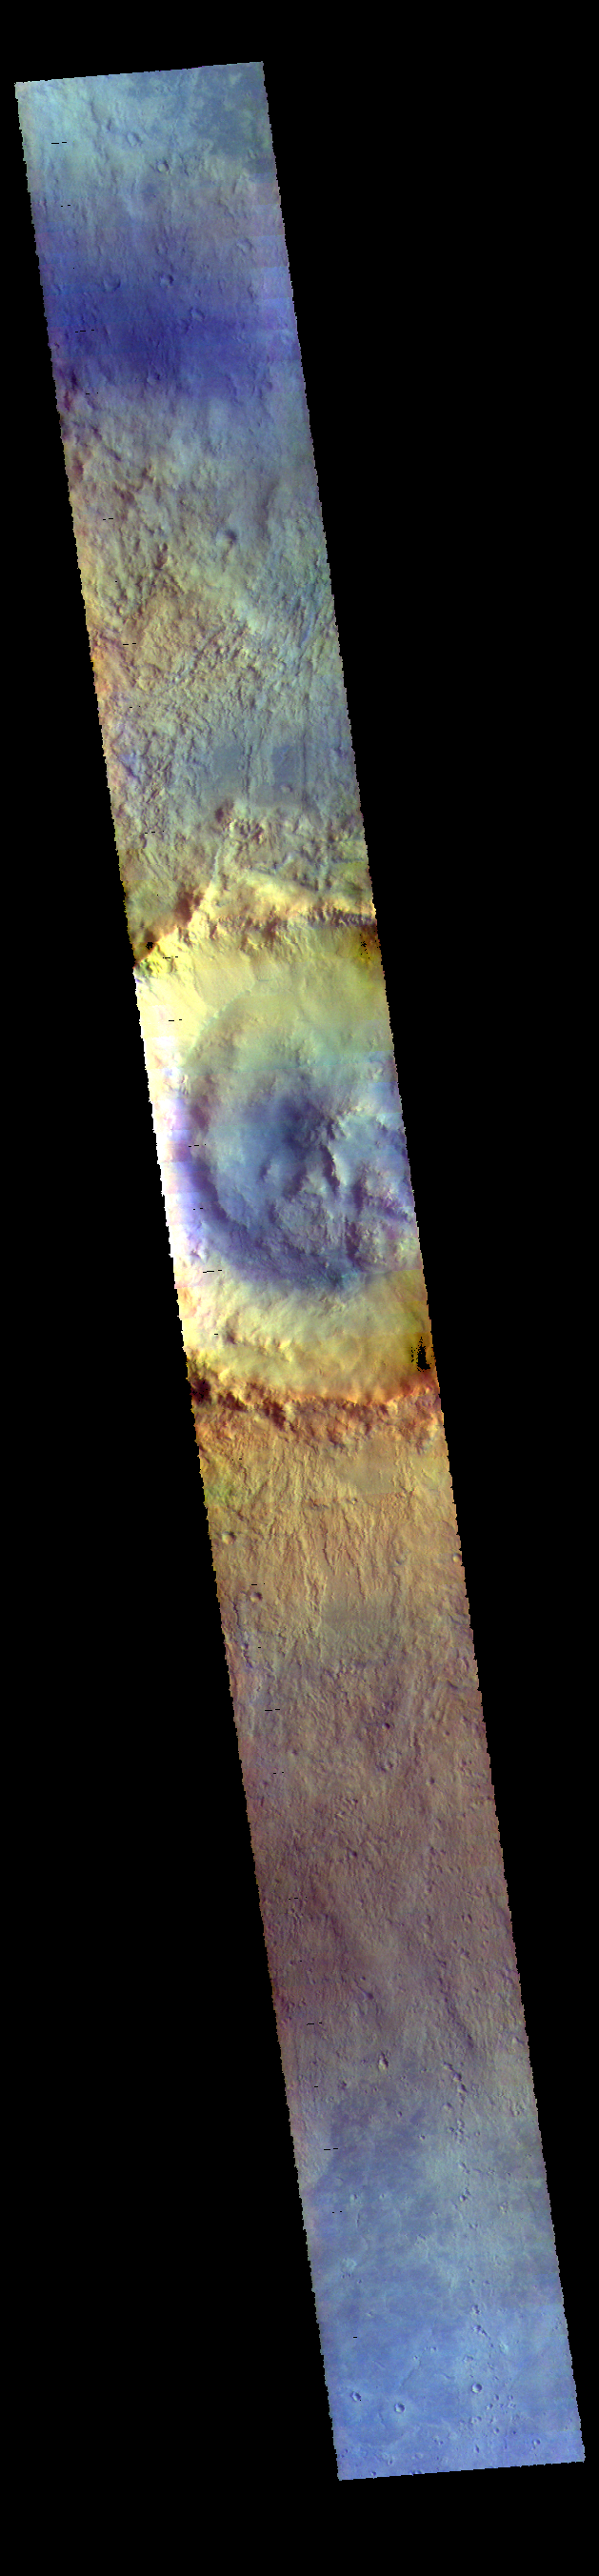

Bonestell Crater – False Color

This VIS image shows Bonestell Crater located in Acidalia Planitia.

The THEMIS VIS camera contains 5 filters. The data from different filters can be combined in multiple ways to create a false color image. These false color images may reveal subtle variations of the surface not easily identified in a single band image.

Credit: NASA/JPL-Caltech/ASU